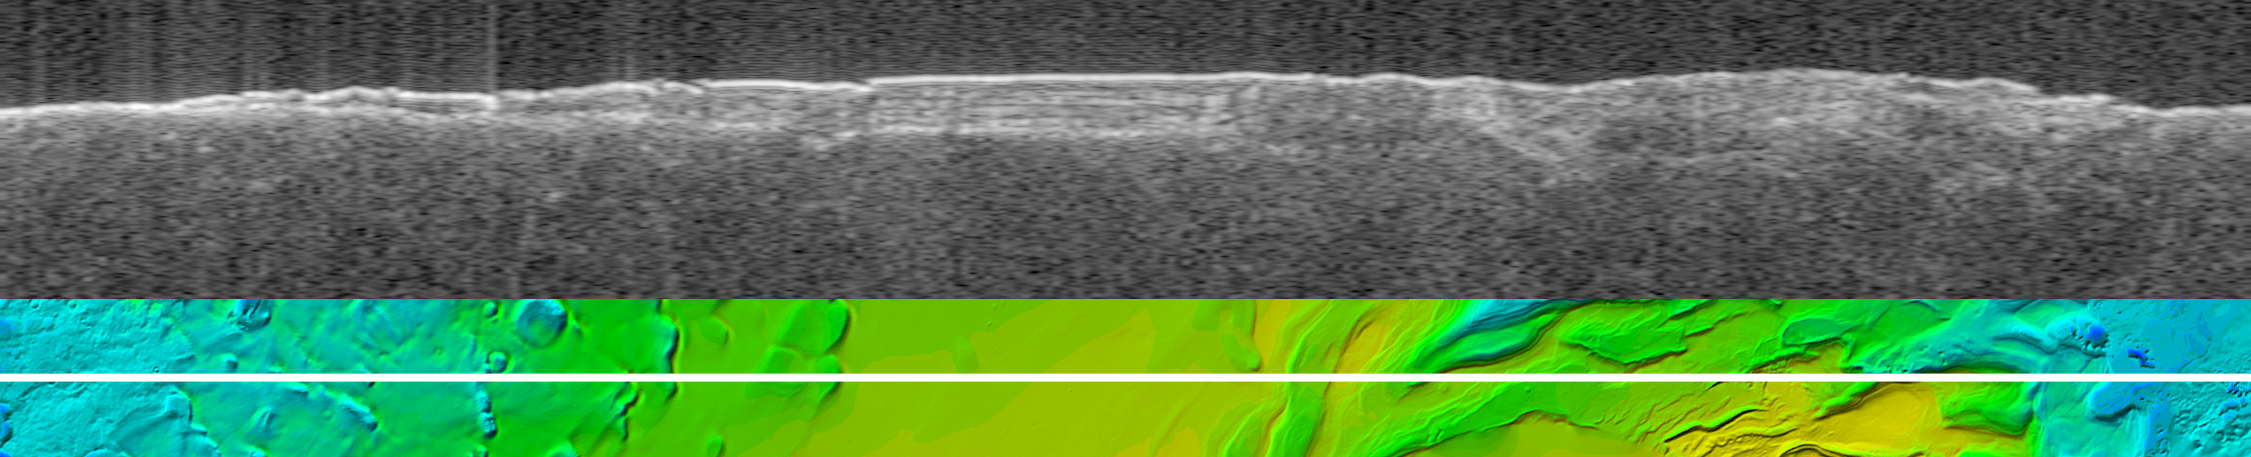

Virtual Slice Through Icy Layered Deposits Near Mars’ South Pole

Annotated Version

The upper image is a radargram from the Mars Advanced Radar for Subsurface and Ionospheric Sounding (MARSIS), showing data from the subsurface of Mars in the ice-rich layered deposits that surround the south pole. The lower image shows the position of the ground track (white line) on a topographic map of the area based on Mars Orbiter Laser Altimeter data. The images are 1,580 kilometers (980 miles) wide.

The MARSIS echo trace splits into two traces near the left edge of the image, at the point where the ground track crosses from the surrounding plains onto the elevated layered deposits. The upper trace is the echo from the surface of the deposits, while the lower trace is interpreted to be the boundary between the lower surface of the deposits and the underlying material. The strength of the lower echo suggests that the intervening material is nearly pure water ice. Near the image center, several bright bands between the echo traces are likely caused by interaction of the radar waves with internal layers of the deposits. The time delay between the upper and lower traces in the banded area is 20 microseconds, corresponding to a thickness of 1.6 kilometers (1.0 miles) of ice. The total elevation difference shown in the topographic map is about 3 kilometers (2.5 miles) between the lowest surface (dark blue) and the highest (yellow).

MARSIS is an instrument on the European Space Agency’s Mars Express orbiter. NASA and the Italian Space Agency jointly funded the instrument. The Mars Orbiter Laser Altimeter flew on NASA’s Mars Global Surveyor orbiter.

Credit: NASA/JPL/ASI/ESA/Univ. of Rome/MOLA Science Team